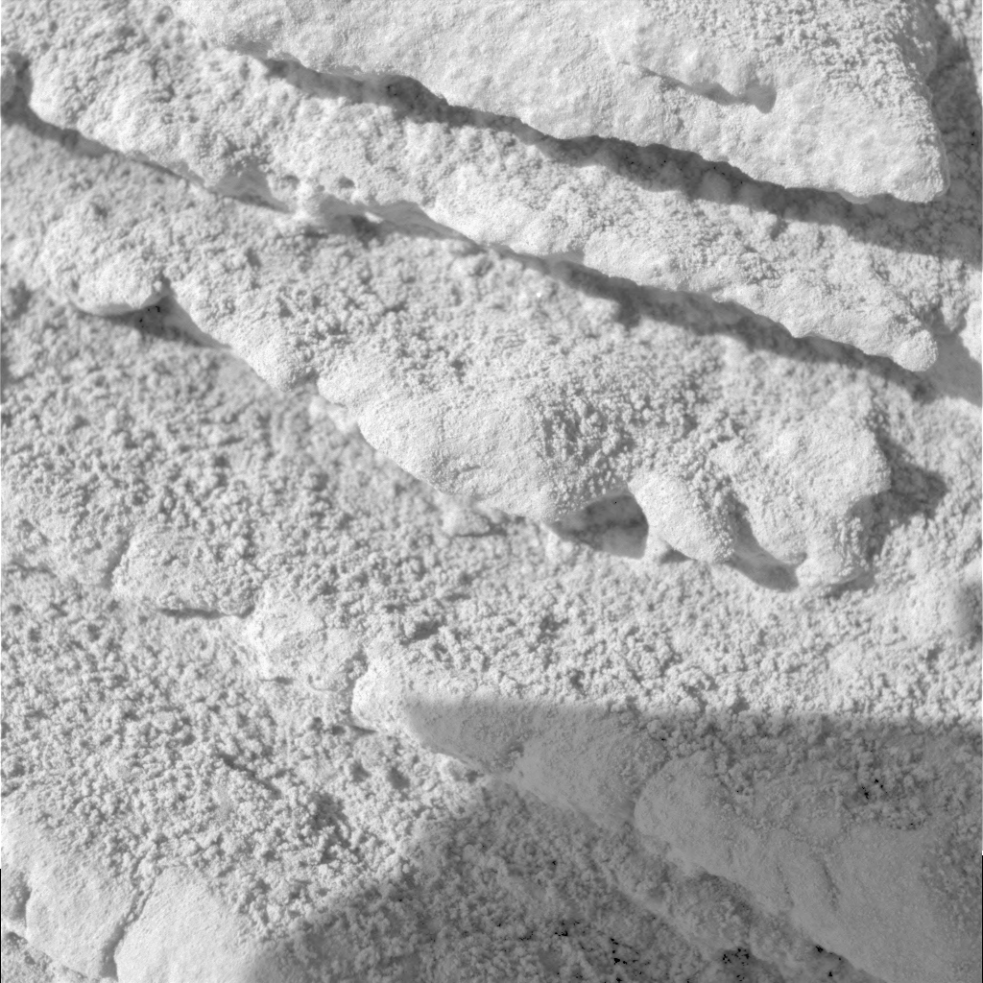

Close-up of ‘Tetl’ Layers

Figure 1

Alternating layers of more-resisant and less-resistant material make up this portion of a rock called “Tetl,” on the west spur of the “Columbia Hills” on Mars. NASA’s Mars Exploration Rover Spirit took this picture with its microscopic imager on the rover’s 272nd martian day (Oct. 7, 2004). The view covers an area about 3 centimeters (1.2 inches) wide. The layers that are less resistant to eroding away recede in comparison to the more-resistant layers. Granules of apparently harder material can be seen eroding out of some layers. Several possible origins could account for this type of layering. One that scientists are considering for Tetl and similarly layered rocks is from multiple events of volcanic ash falling from the sky or flowing across the land. Another is from episodes of sediment precipitating from a body of water.

Credit: NASA/JPL/Cornell/USGS